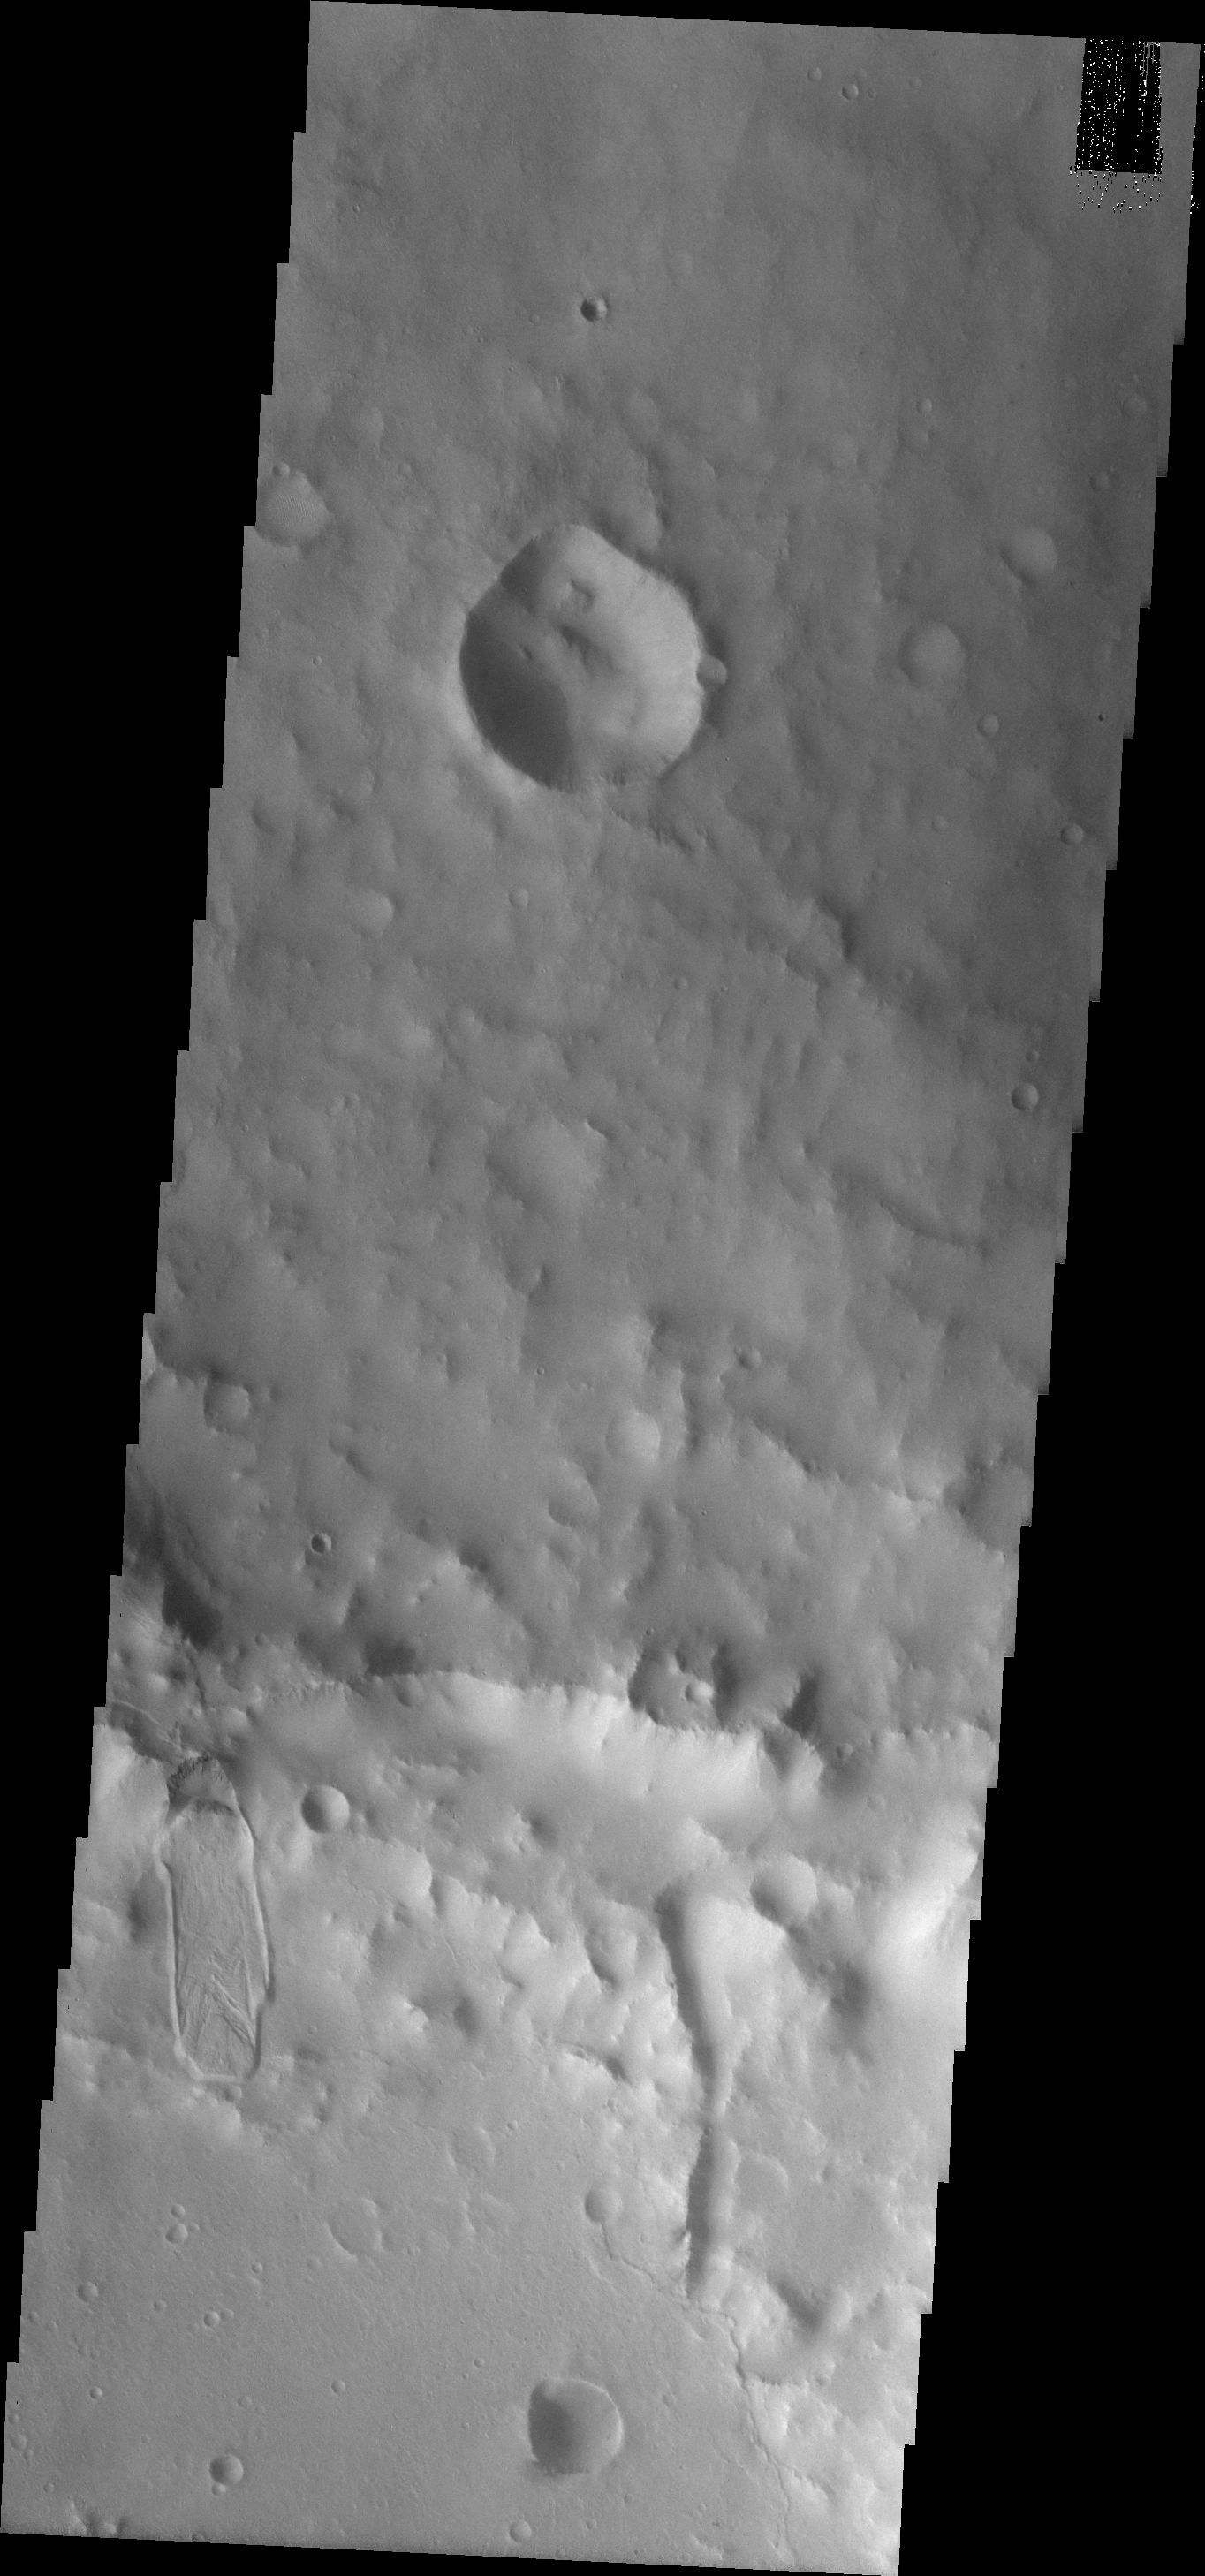

Crater Landslide

This landslide is located on the inner rim of Montevallo Crater.

Image information: VIS instrument. Latitude 15.8N, Longitude 305.9E. 18 meter/pixel resolution.

Please see the THEMIS Data Citation Note for details on crediting THEMIS images.

Note: this THEMIS visual image has not been radiometrically nor geometrically calibrated for this preliminary release. An empirical correction has been performed to remove instrumental effects. A linear shift has been applied in the cross-track and down-track direction to approximate spacecraft and planetary motion. Fully calibrated and geometrically projected images will be released through the Planetary Data System in accordance with Project policies at a later time.

NASA’s Jet Propulsion Laboratory manages the 2001 Mars Odyssey mission for NASA’s Office of Space Science, Washington, D.C. The Thermal Emission Imaging System (THEMIS) was developed by Arizona State University, Tempe, in collaboration with Raytheon Santa Barbara Remote Sensing. The THEMIS investigation is led by Dr. Philip Christensen at Arizona State University. Lockheed Martin Astronautics, Denver, is the prime contractor for the Odyssey project, and developed and built the orbiter. Mission operations are conducted jointly from Lockheed Martin and from JPL, a division of the California Institute of Technology in Pasadena.

Credit: NASA/JPL/ASU